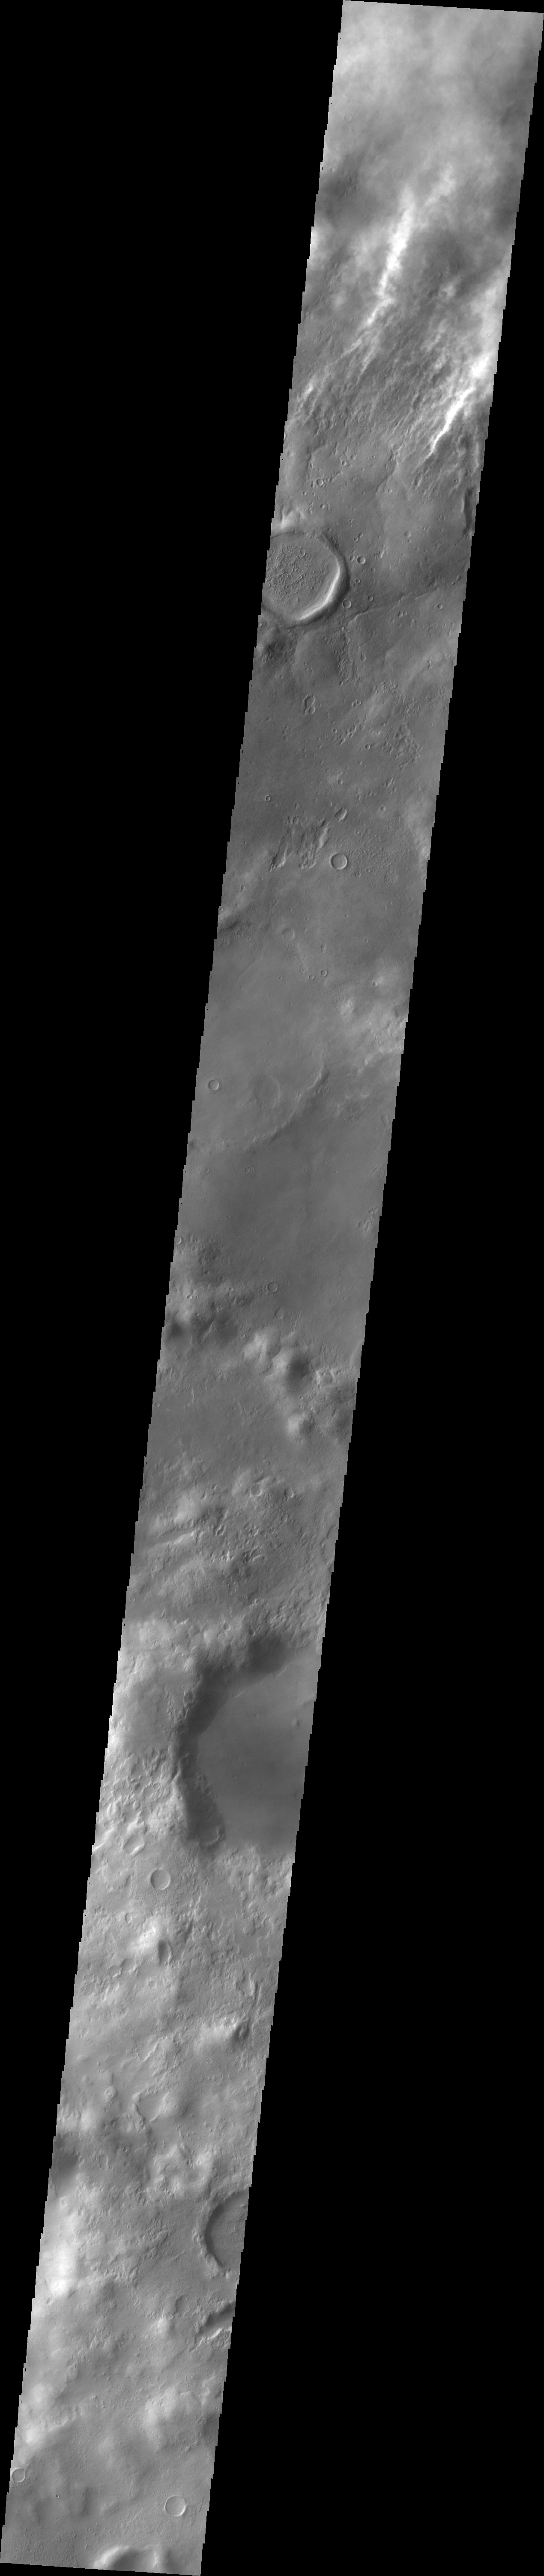

Storm Clouds

One active process on change on Mars today is the wind. This image of the southern hemisphere shows a band of clouds that marks the edge of a dust storm.

Image information: VIS instrument. Latitude -43.5N, Longitude 332.4E. 34 meter/pixel resolution.

Please see the THEMIS Data Citation Note for details on crediting THEMIS images.

Note: this THEMIS visual image has not been radiometrically nor geometrically calibrated for this preliminary release. An empirical correction has been performed to remove instrumental effects. A linear shift has been applied in the cross-track and down-track direction to approximate spacecraft and planetary motion. Fully calibrated and geometrically projected images will be released through the Planetary Data System in accordance with Project policies at a later time.

NASA’s Jet Propulsion Laboratory manages the 2001 Mars Odyssey mission for NASA’s Office of Space Science, Washington, D.C. The Thermal Emission Imaging System (THEMIS) was developed by Arizona State University, Tempe, in collaboration with Raytheon Santa Barbara Remote Sensing. The THEMIS investigation is led by Dr. Philip Christensen at Arizona State University. Lockheed Martin Astronautics, Denver, is the prime contractor for the Odyssey project, and developed and built the orbiter. Mission operations are conducted jointly from Lockheed Martin and from JPL, a division of the California Institute of Technology in Pasadena.

Credit: NASA/JPL/ASU